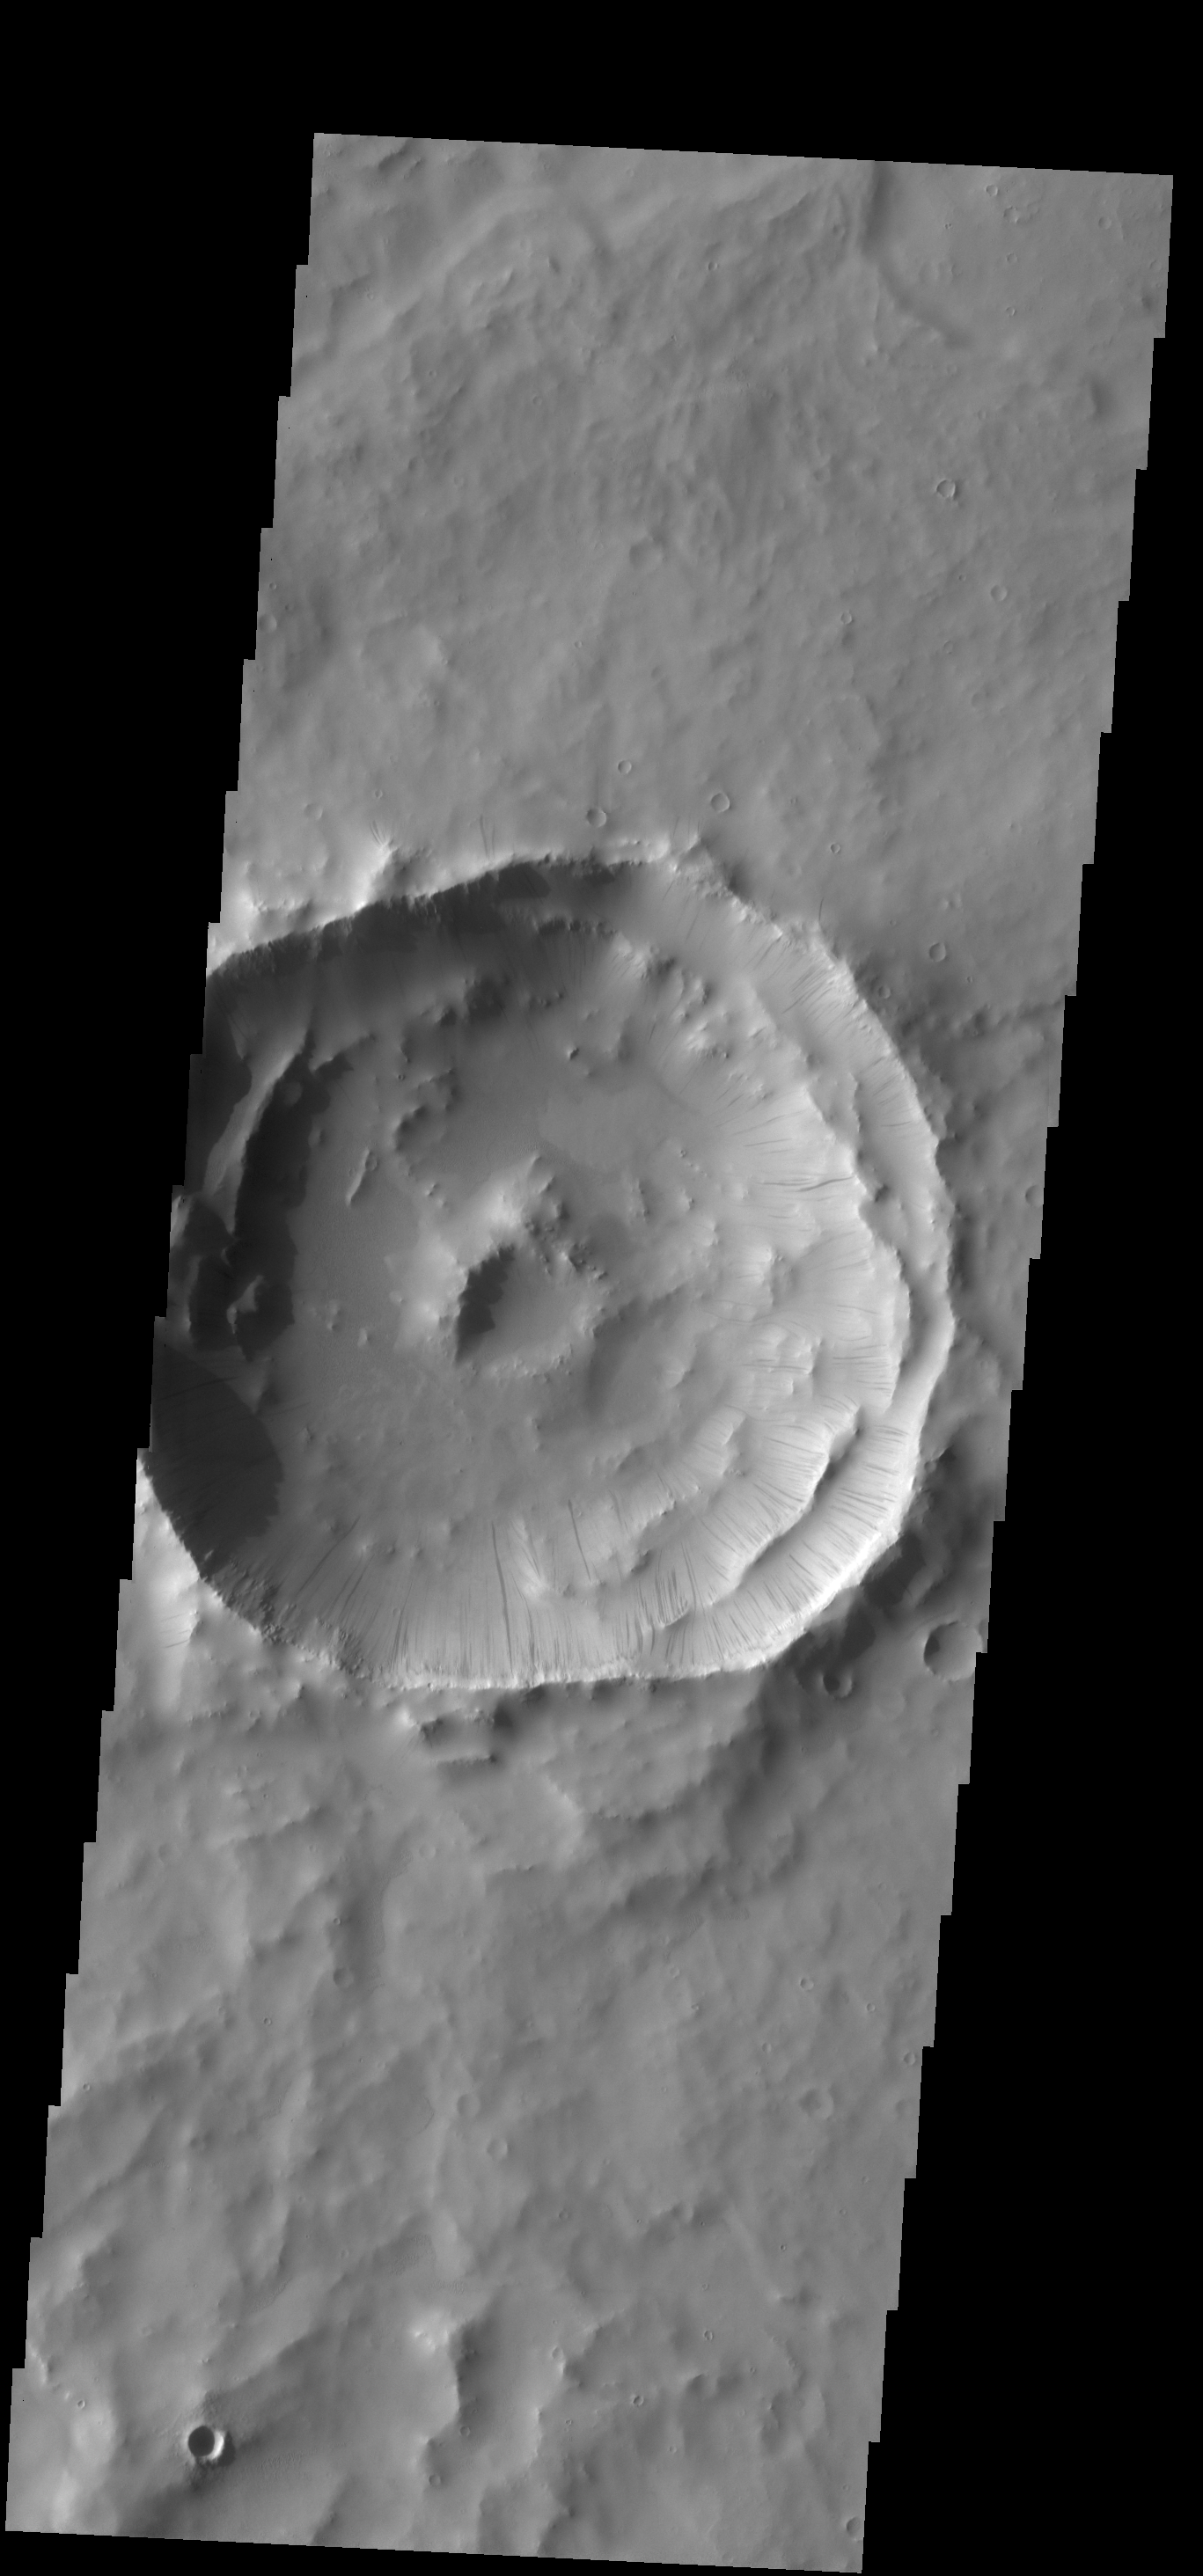

Dark Slope Streaks

Numerous dark slope streaks mark the complex inner rim of this unnamed crater in Terra Sabaea.

Credit: NASA/JPL-Caltech/ASU